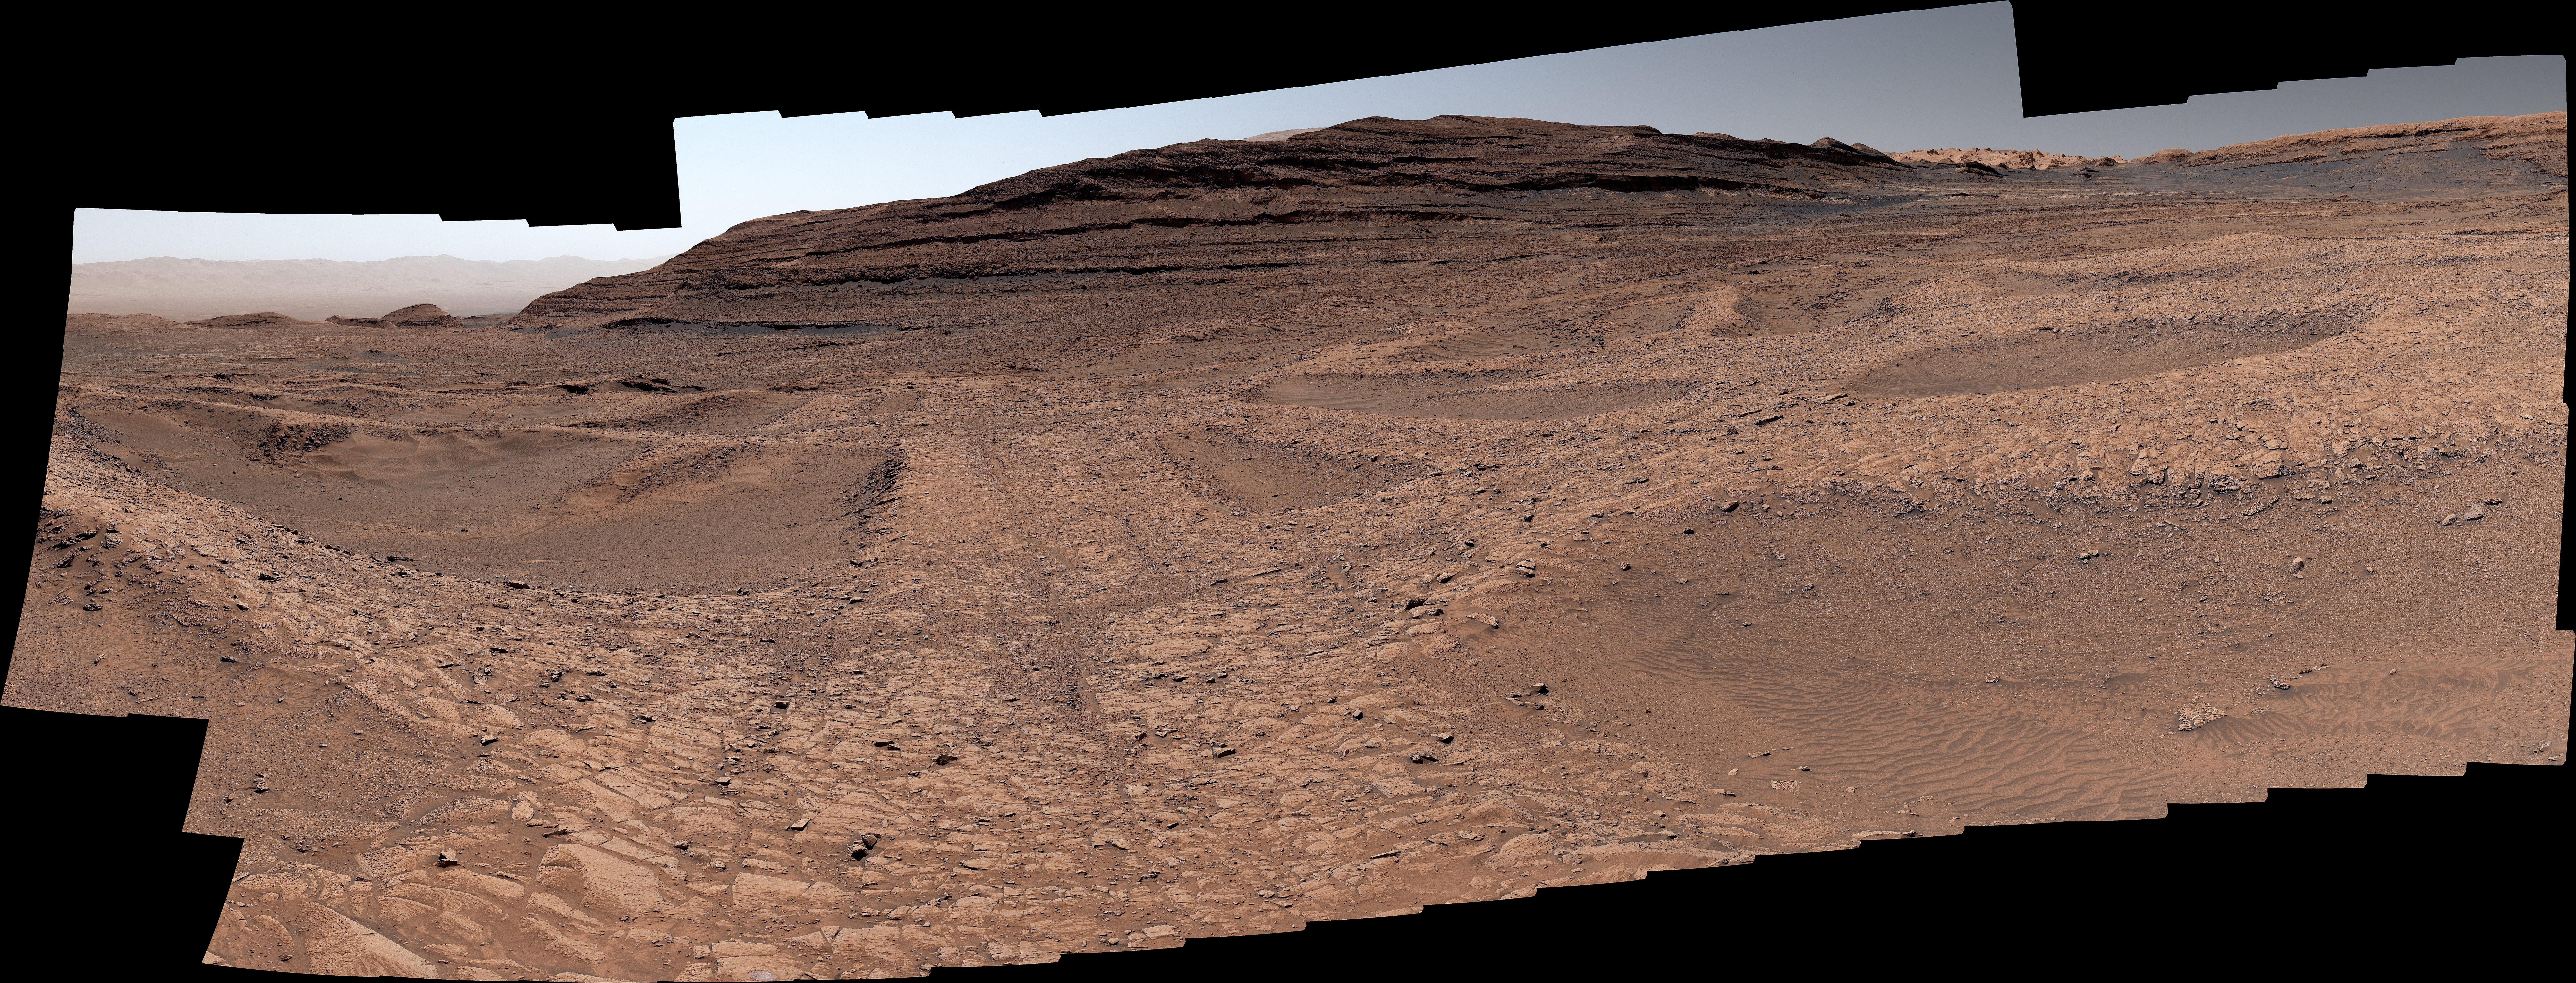

Curiosity Surveys the Boxwork Region

NASA’s Curiosity Mars rover captured this panorama of boxwork formations — the low ridges seen here with hollows in between them — using its Mastcam on Sept. 26, 2025, the 4,671st Martian day, or sol, of the mission. These boxwork formations were created billions of years ago when water leaked through rock cracks. Minerals carried into the cracks later hardened; after eons of windblown sand eroding away the softer rock, the hardened ridges were left exposed.

The panorama is made up of 179 individual images that were stitched together after being sent back to Earth. This natural color view is approximately how the scene would appear to an average person if they were on Mars.

Curiosity was built by NASA’s Jet Propulsion Laboratory, which is managed by Caltech in Pasadena, California. JPL leads the mission on behalf of NASA’s Science Mission Directorate in Washington as part of NASA’s Mars Exploration Program portfolio. Malin Space Science Systems in San Diego built and operates Mastcam.

Credit: NASA/JPL-Caltech/MSSS